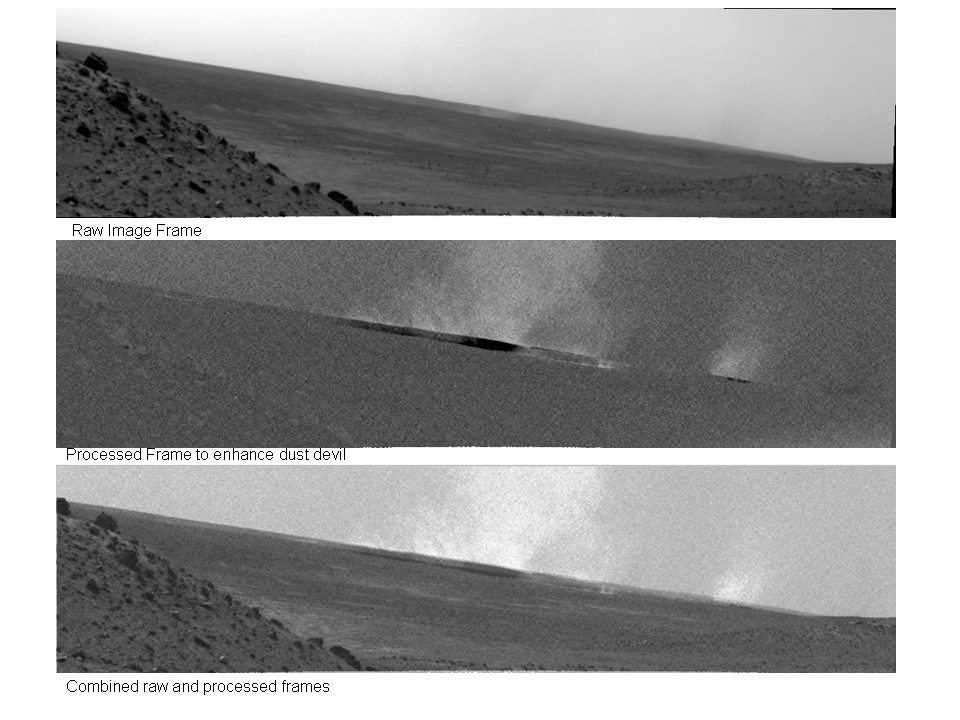

Huge Dust Devil Northwest of Spirit, Sol 1919

Researchers used the navigation camera on NASA’s Mars Exploration Rover Spirit to look for dust devils near the rover during the mission’s 1,919th Martian day, or sol (May 27, 2009). This shot from that day’s sequence, presented here with three different levels of processing, caught a large dust devil about 1.5 kilometers (1 mile) northwest of Spirit.

The top frame is the original image, the middle frame has been processed enhance the visibility of the dust devil, and the bottom frame is a merged version. The image was taken in the early afternoon from Spirit’s position at the “Troy” sand trap beside “Home Plate,” looking northwest across the floor of Gusev crater. The large dust devil shows a typical central core (brightest area) surrounded by a more diffuse sand and dust “skirt” about 415 meters (about 1,350 feet) across. The dust devil is moving toward the northeast (toward the right in this image) at about 0.75 meter per second (1.7 miles per hour). This dust devil is some 20 times larger than the average dust devil on Earth. A smaller dust devil is seen on the right leading the larger dust devil.

More than 650 dust devils have been recorded by Spirit since its operation began in 2004. The mission is currently in its third “season” for dust devils on Mars, which typically begin in Martian spring.

Dust devils occur on both Mars and on Earth when solar energy heats the surface, resulting in a layer of warm air just above the surface. Since the warmed air is less dense than the cooler atmosphere above it, it rises, making a swirling thermal plume that picks up the fine dust from the surface and carries it up into the atmosphere. This plume of dust moves with the local wind.

Credit: NASA/JPL-Caltech/Cornell University/ASU